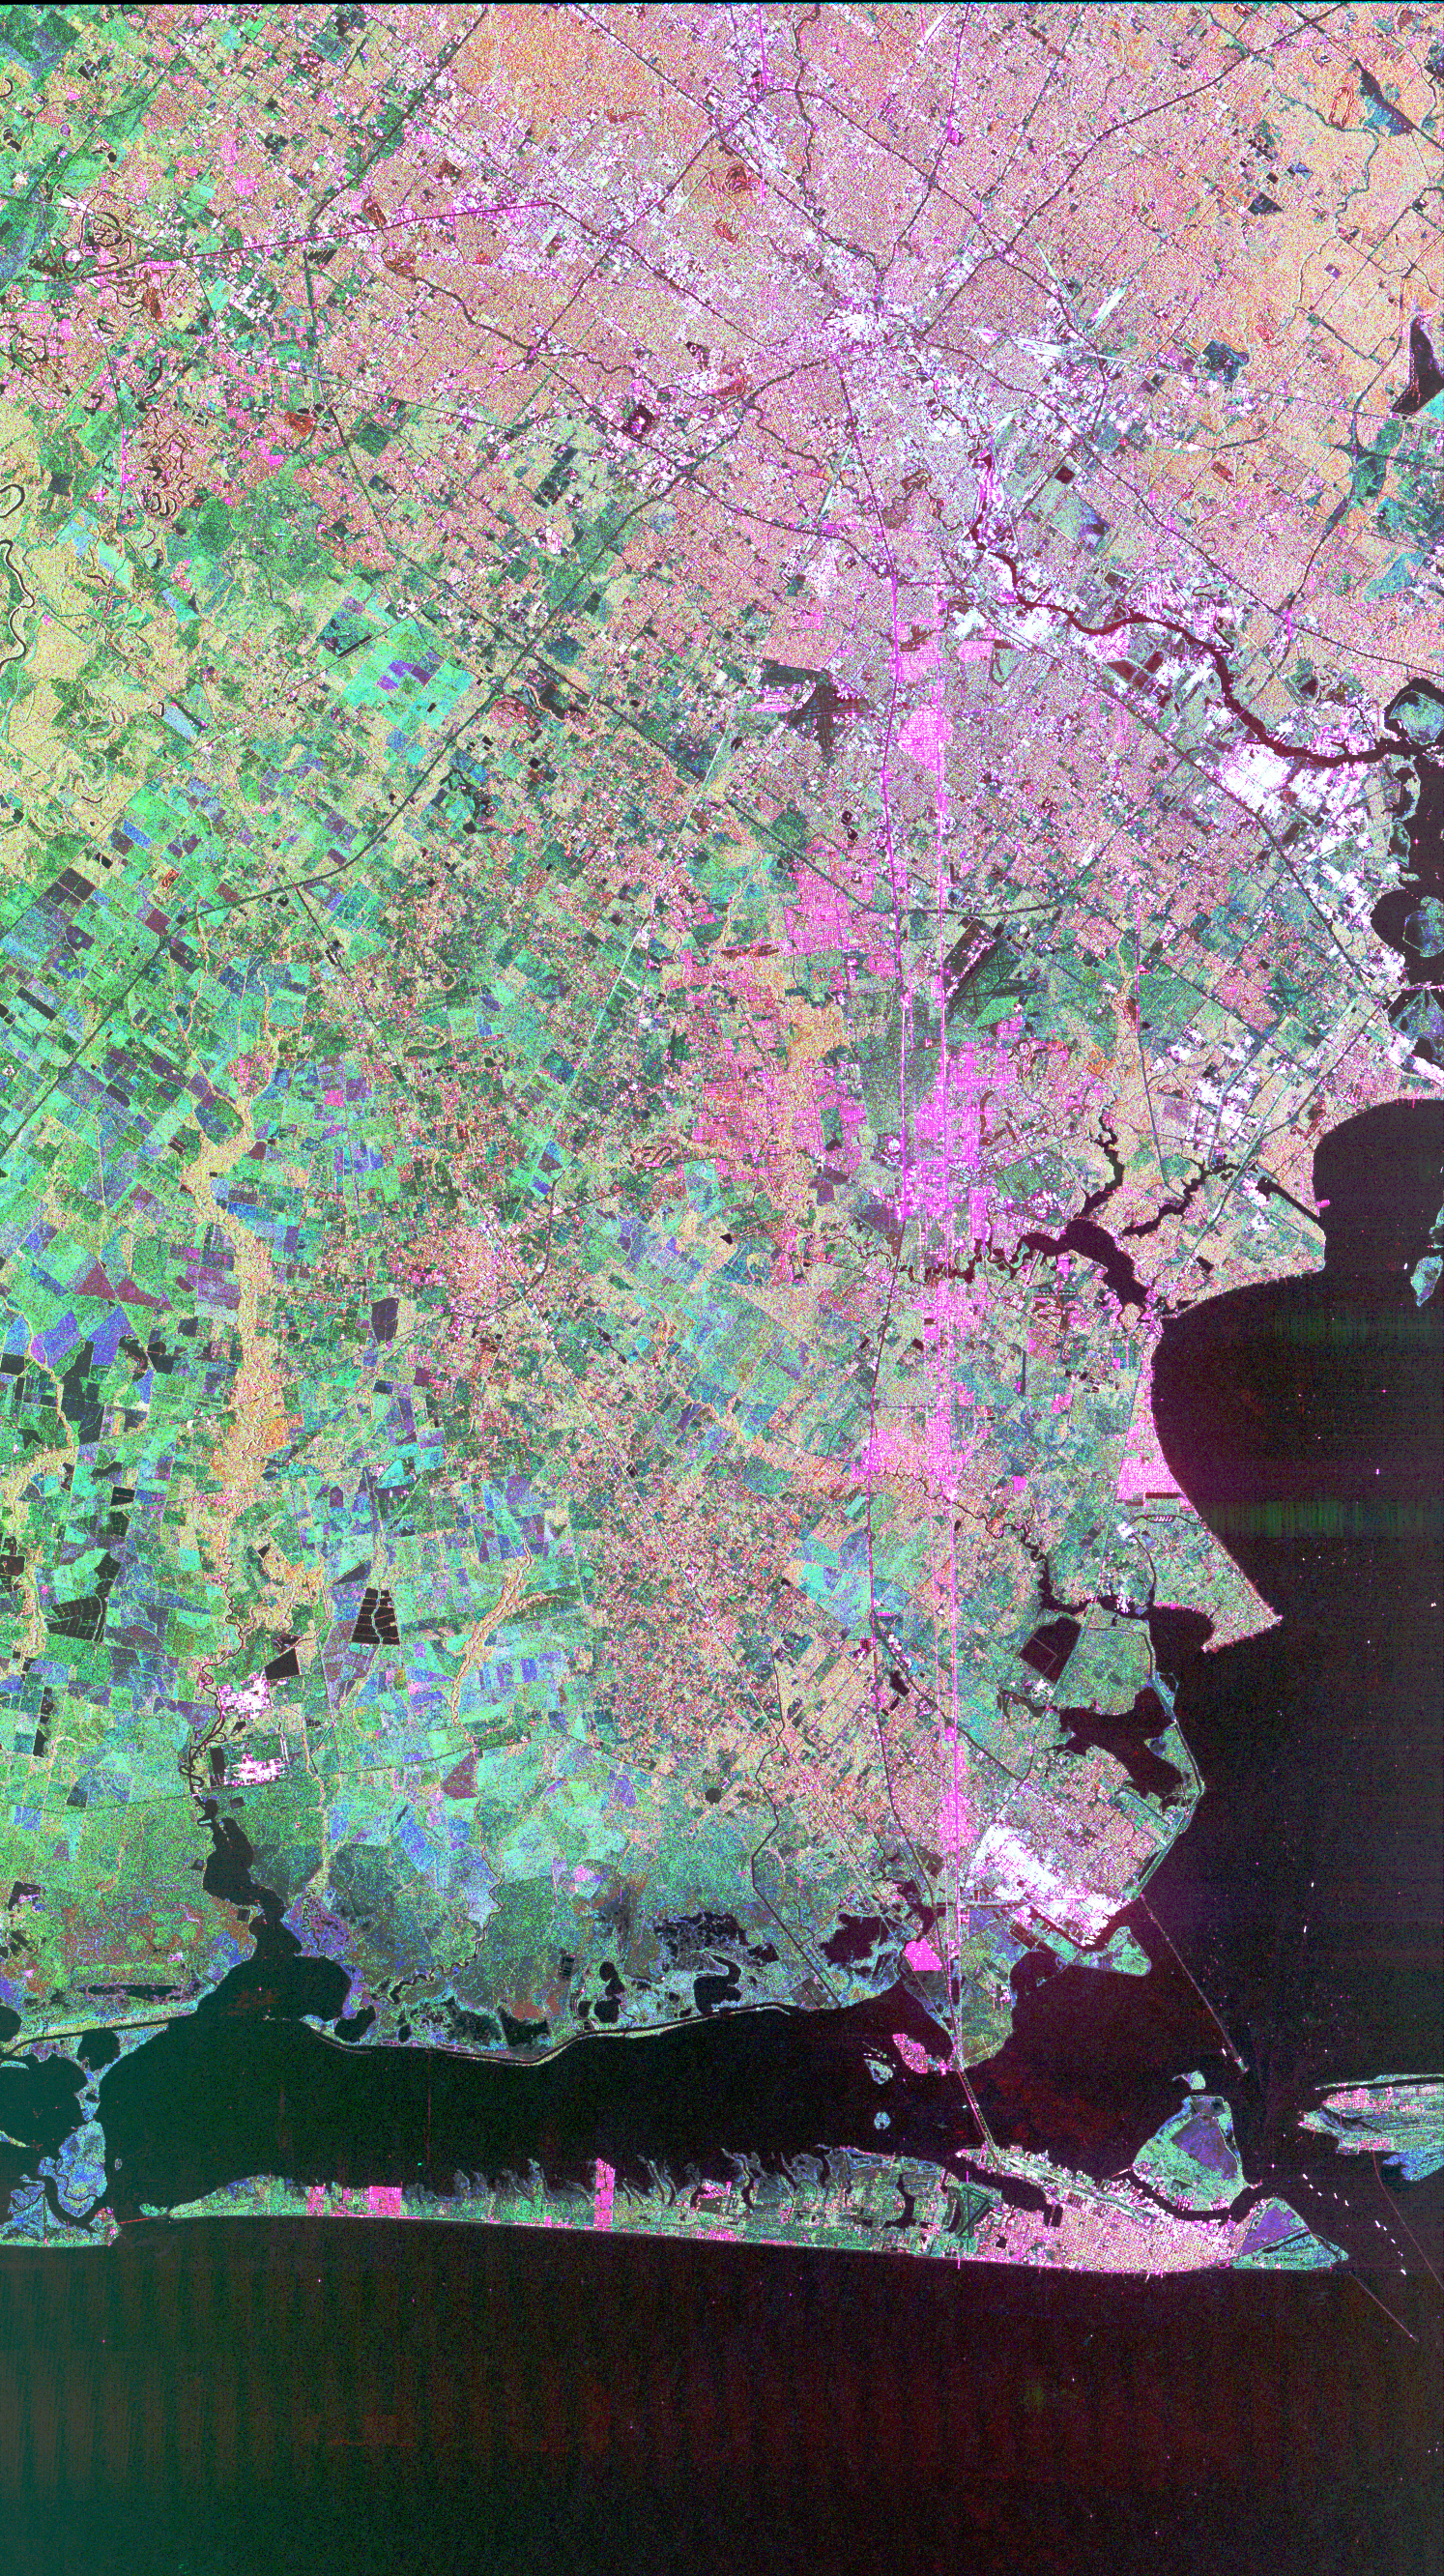

Space Radar Image of Houston, Texas

This image of Houston, Texas, shows the amount of detail that is possible to obtain using spaceborne radar imaging. Images such as this — obtained by the Spaceborne Imaging Radar-C/X-band Synthetic Aperture Radar (SIR-C/X-SAR) flying aboard the space shuttle Endeavor last fall — can become an effective tool for urban planners who map and monitor land use patterns in urban, agricultural and wetland areas. Central Houston appears pink and white in the upper portion of the image, outlined and crisscrossed by freeways. The image was obtained on October 10, 1994, during the space shuttle’s 167th orbit. The area shown is 100 kilometers by 60 kilometers (62 miles by 38 miles) and is centered at 29.38 degrees north latitude, 95.1 degrees west longitude. North is toward the upper left. The pink areas designate urban development while the green-and blue-patterned areas are agricultural fields. Black areas are bodies of water, including Galveston Bay along the right edge and the Gulf of Mexico at the bottom of the image. Interstate 45 runs from top to bottom through the image. The narrow island at the bottom of the image is Galveston Island, with the city of Galveston at its northeast (right) end. The dark cross in the upper center of the image is Hobby Airport. Ellington Air Force Base is visible below Hobby on the other side of Interstate 45. Clear Lake is the dark body of water in the middle right of the image. The green square just north of Clear Lake is Johnson Space Center, home of Mission Control and the astronaut training facilities. The black rectangle with a white center that appears to the left of the city center is the Houston Astrodome. The colors in this image were obtained using the follow radar channels: red represents the L-band (horizontally transmitted, vertically received); green represents the C-band (horizontally transmitted, vertically received); blue represents the C-band (horizontally transmitted and received).

Spaceborne Imaging Radar-C/X-band Synthetic Aperture Radar (SIR-C/X-SAR) is part of NASA’s Mission to Planet Earth. The radars illuminate Earth with microwaves, allowing detailed observations at any time, regardless of weather or sunlight conditions. SIR-C/X-SAR uses three microwave wavelengths: L-band (24 cm), C-band (6 cm) and X-band (3 cm). The multi-frequency data will be used by the international scientific community to better understand the global environment and how it is changing. The SIR-C/X-SAR data, complemented by aircraft and ground studies, will give scientists clearer insights into those environmental changes which are caused by nature and those changes which are induced by human activity.

SIR-C was developed by NASA’s Jet Propulsion Laboratory. X-SAR was developed by the Dornier and Alenia Spazio companies for the German space agency, Deutsche Agentur fuer Raumfahrtangelegenheiten (DARA), and the Italian space agency, Agenzia Spaziale Italiana (ASI) with the Deutsche Forschungsanstalt fuer luft und Raumfahrt e.V.(DLR), the major partner in science, operations and data processing of X-SAR.

Credit: NASA/JPL